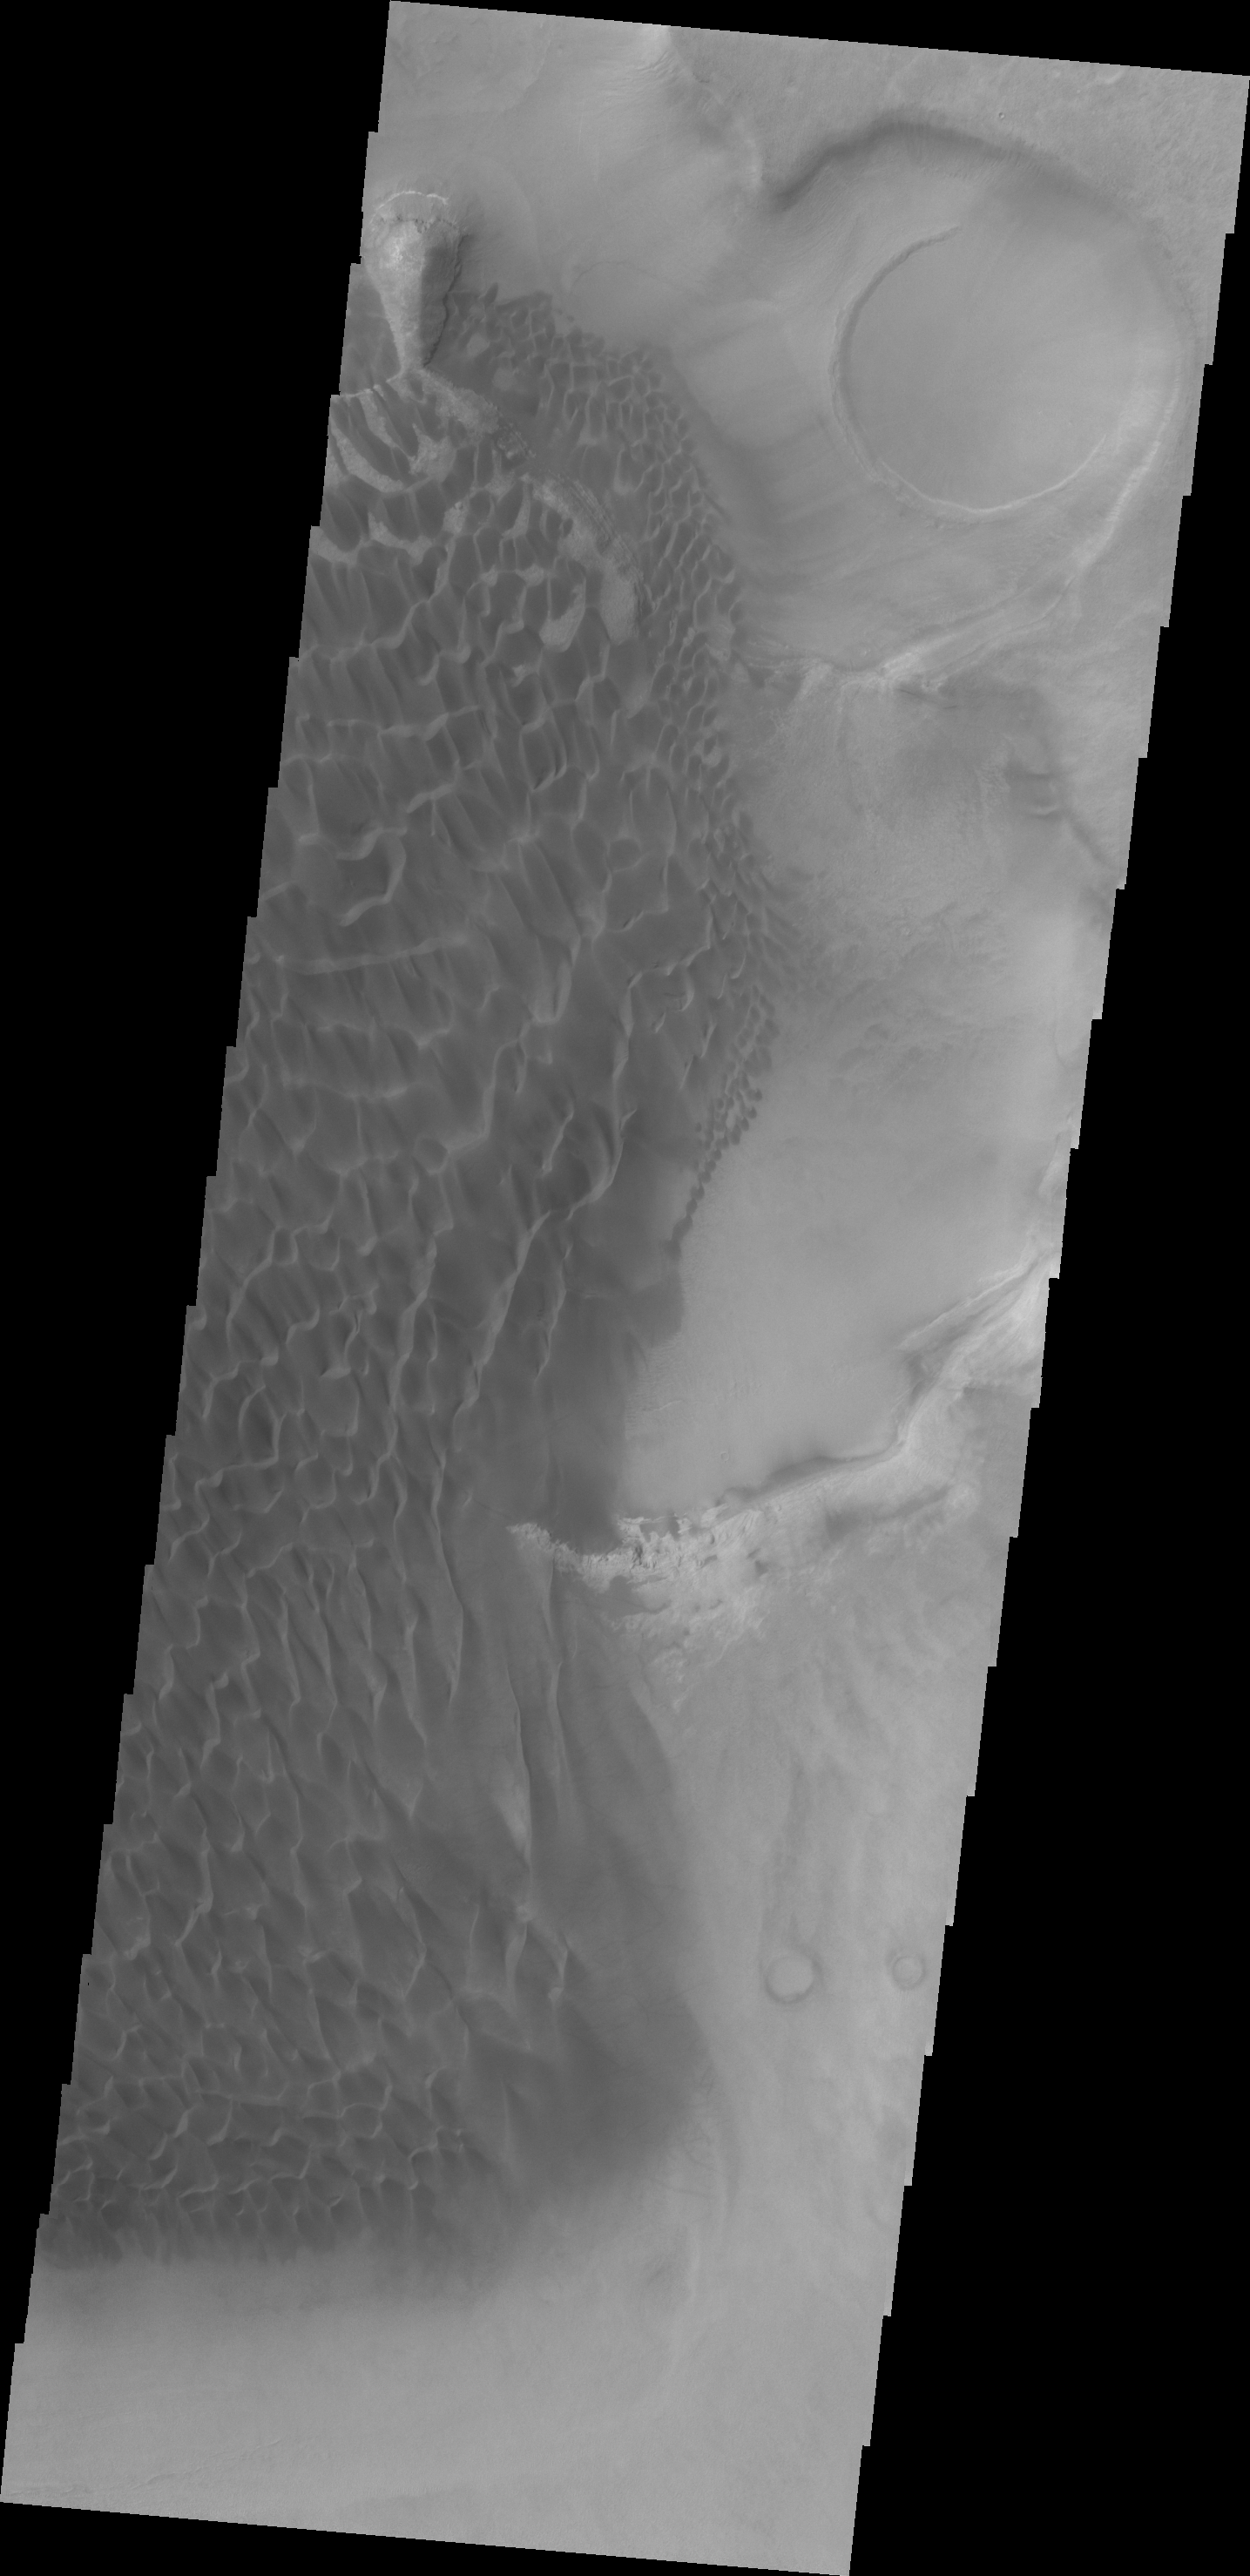

Rabe Crater Dunes

Today’s VIS image shows part of the sand sheet and dunes on the floor of Rabe Crater.

Credit: NASA/JPL/ASU